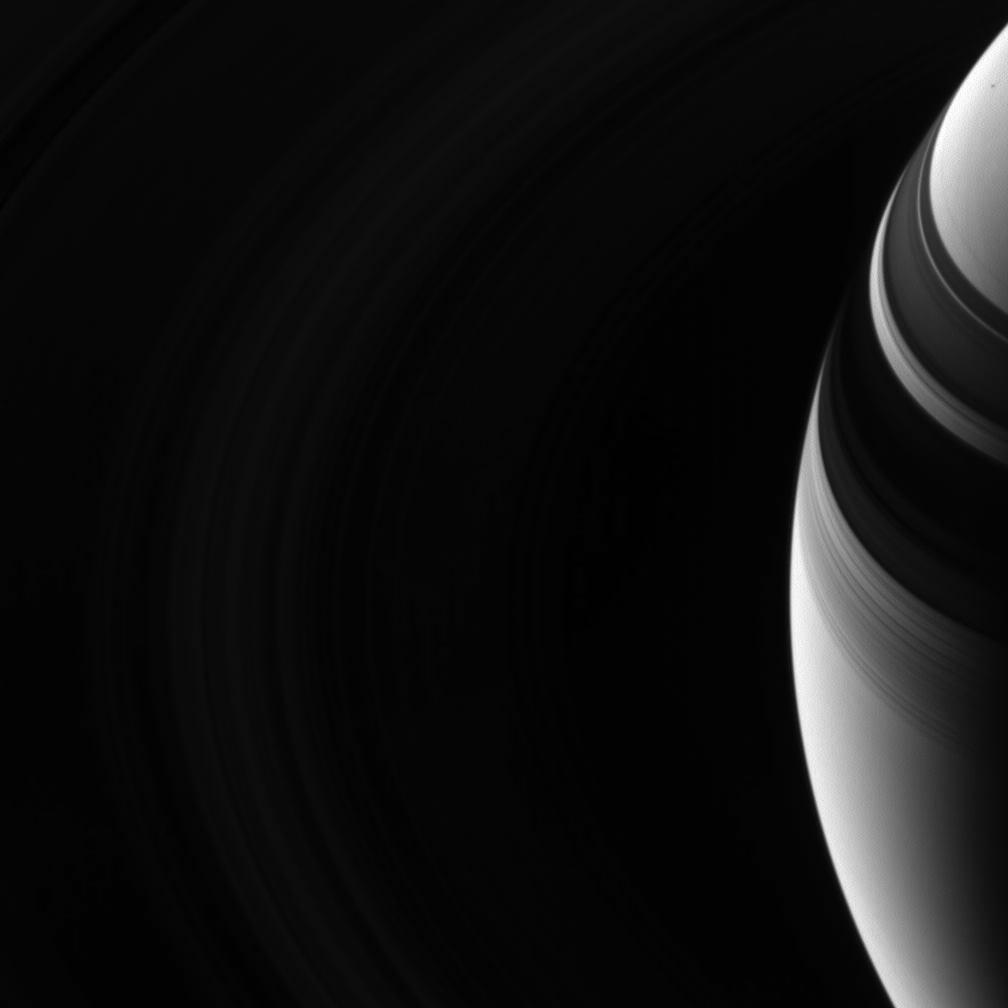

Dim Rings

Saturn’s rings are dark and elusive in this view from high above the ringplane, but their shadows on the planet give them away.

This view looks toward the unlit side of the rings from about 37 degrees above the ringplane. The D, C, and B rings and the innermost A ring fill this view, although the rings are quite dark and difficult to see. Their structure is far clearer on the planet at right. Near upper right is a dot-like shadow, likely that of the small moon Janus.

The image was taken in visible light with the Cassini spacecraft wide-angle camera on Sept. 27, 2006 at a distance of approximately 1 million kilometers (600,000 miles) from Saturn and at a Sun-Saturn-spacecraft, or phase, angle of 137 degrees. Image scale is 58 kilometers (36 miles) per pixel.

The Cassini-Huygens mission is a cooperative project of NASA, the European Space Agency and the Italian Space Agency. The Jet Propulsion Laboratory, a division of the California Institute of Technology in Pasadena, manages the mission for NASA’s Science Mission Directorate, Washington, D.C. The Cassini orbiter and its two onboard cameras were designed, developed and assembled at JPL. The imaging operations center is based at the Space Science Institute in Boulder, Colo.

Credit: NASA/JPL/Space Science Institute